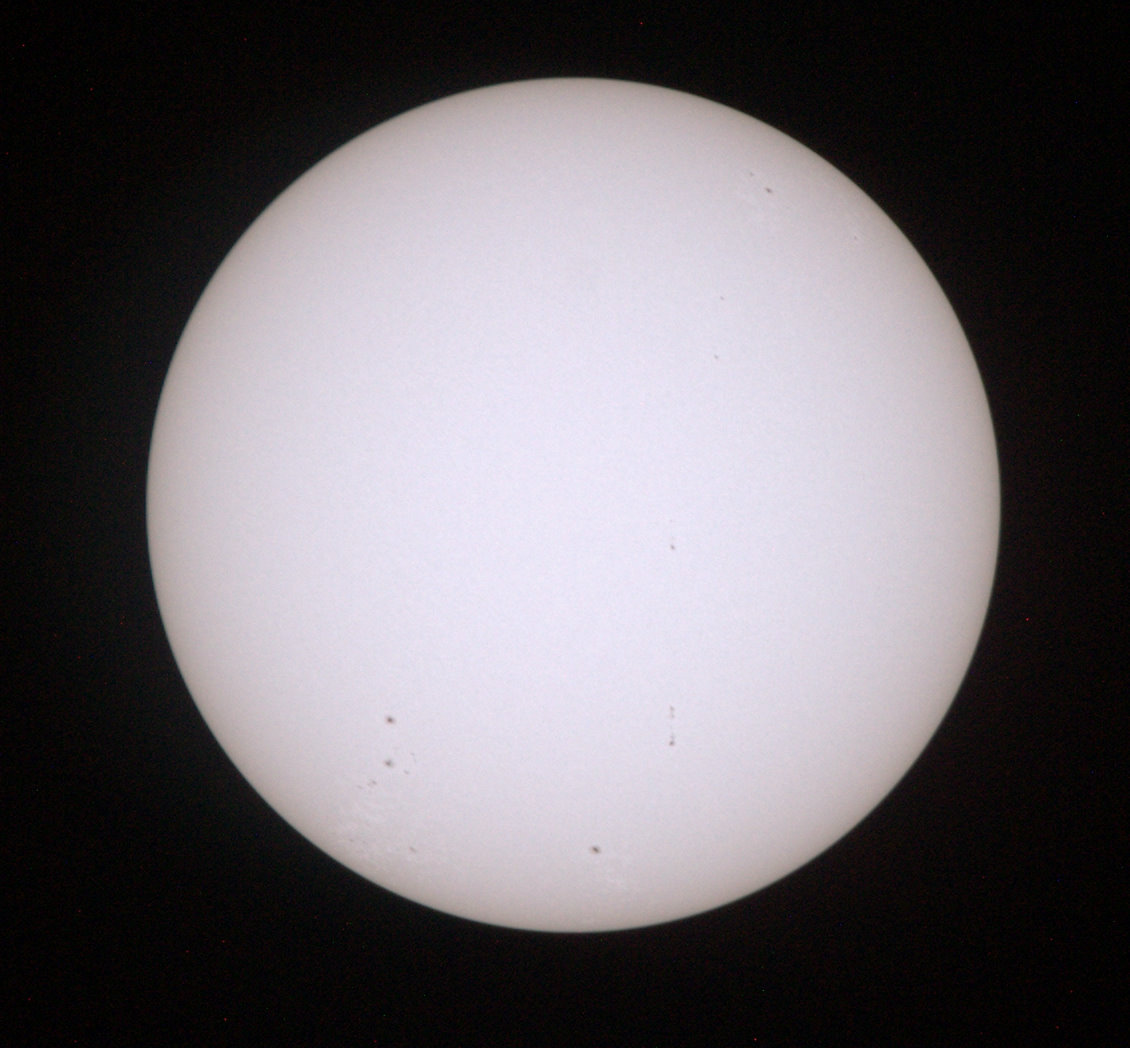

Capturing Venus Transit From ISS

UT154 solar test CO 934_0253 This is a sample low res test image from NASA Astronaut Don Petttit shot from onboard the International Space Station on June 5, 2012. Petttit, who had the foresight to bring a solar filter for his camera, will be capturing the June 5 Venus Transit from the International Space Station with the images downloading in almost real-time. He will photograph through the European Space Agency-built "cupola", removing the scratch panes to get crisp, clear images.

Credit: NASA